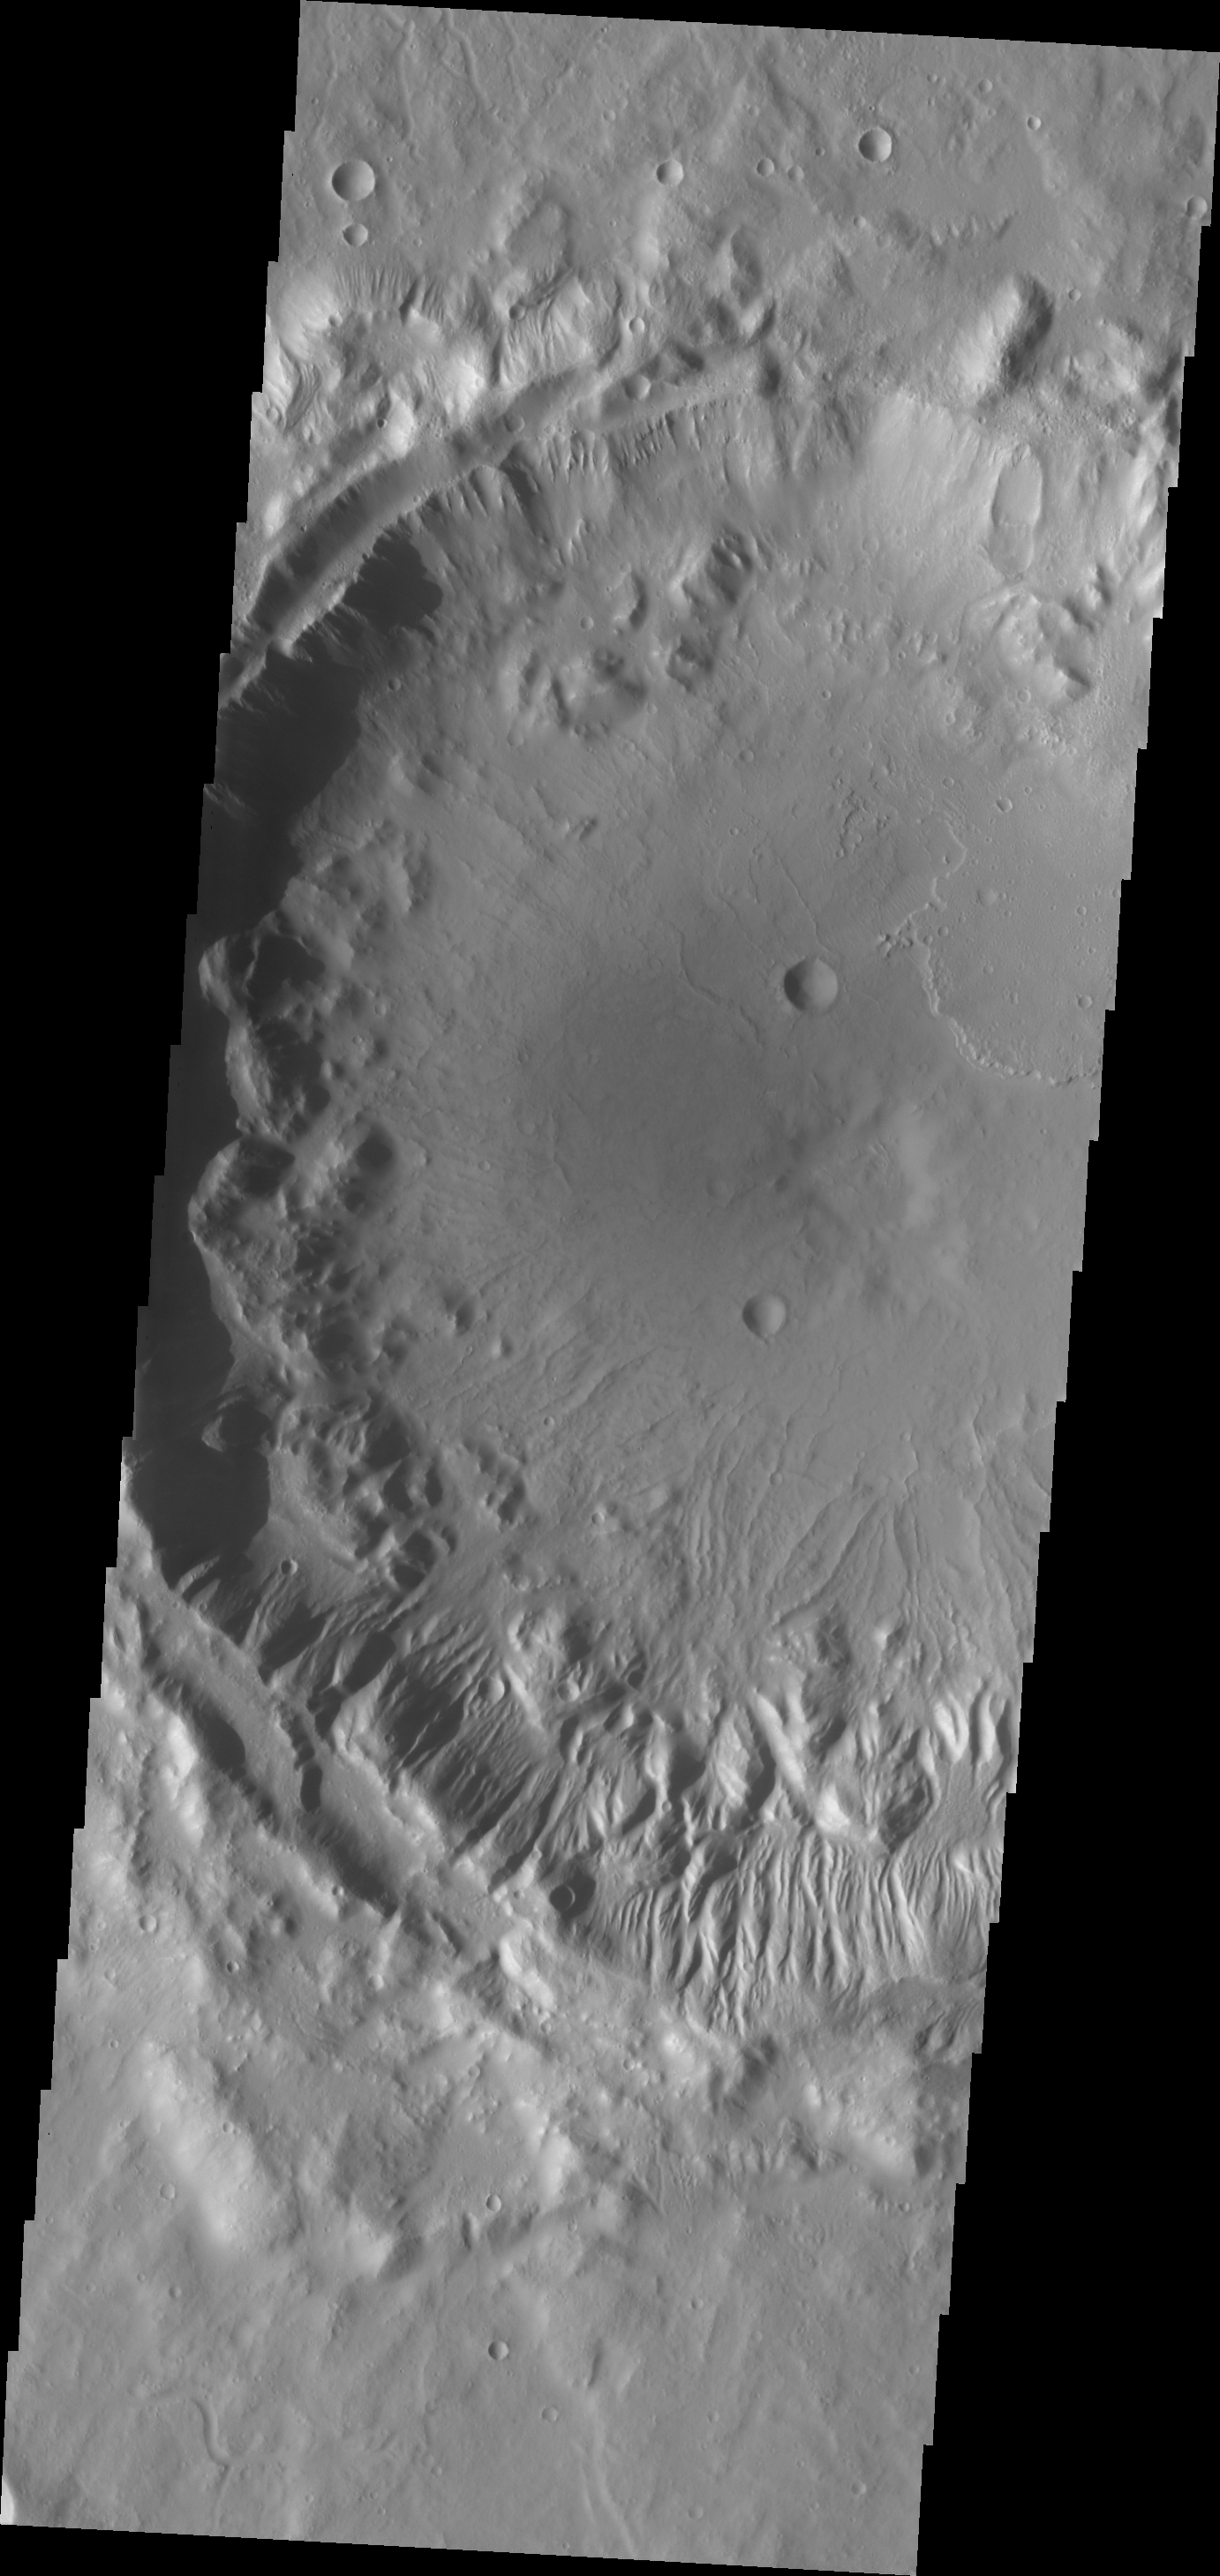

Gullies in Tempe Terra

The southern rim of this unnamed crater in Tempe Terra is dissected by numerous gullies.

Credit: NASA/JPL/ASU